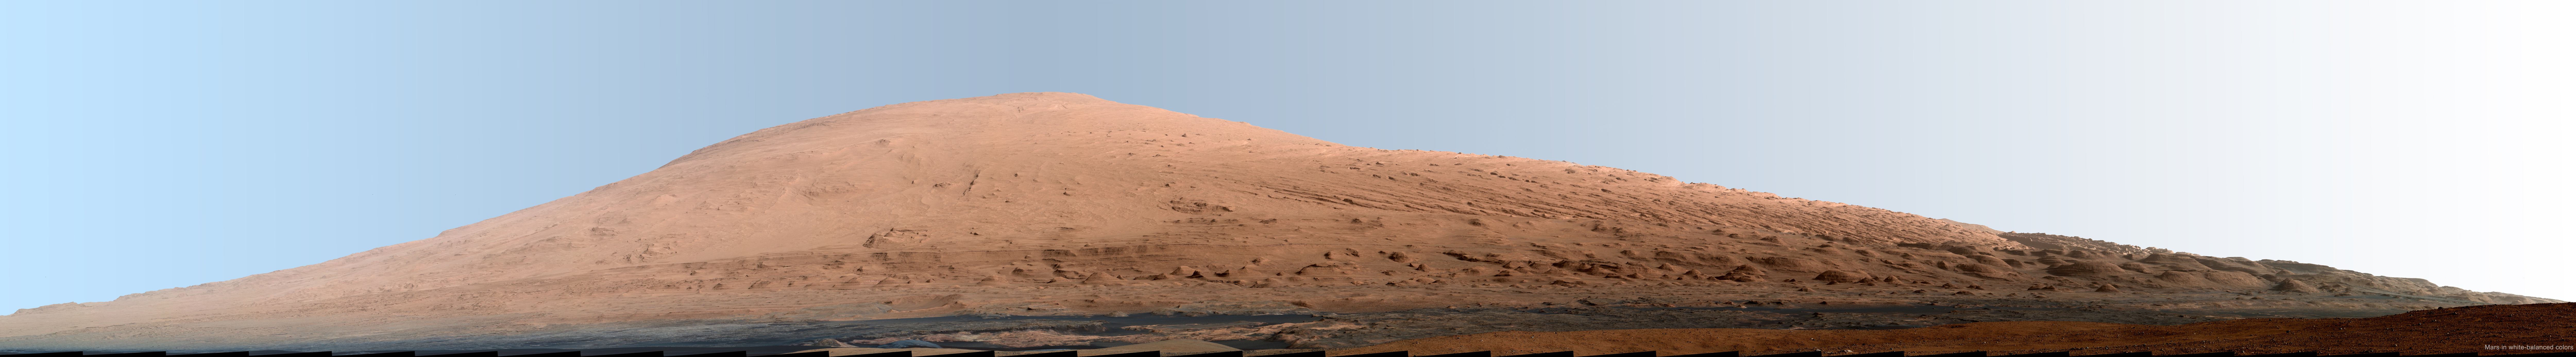

Mount Sharp Panorama in White-Balanced Colors

This mosaic of images from the Mast Camera (Mastcam) on NASA’s Mars rover Curiosity shows Mount Sharp in a white-balanced color adjustment that makes the sky look overly blue but shows the terrain as if under Earth-like lighting. White-balancing helps scientists recognize rock materials based on their experience looking at rocks on Earth. The Martian sky would look more of a butterscotch color to the human eye. White balancing yields an overly blue hue in images that have very little blue information, such as Martian landscapes, because the white balancing tends to overcompensate for the low inherent blue content.

Mount Sharp, also called Aeolis Mons, is a layered mound in the center of Mars’ Gale Crater, rising more than 3 miles (5 kilometers) above the crater floor, where Curiosity has been working since the rover’s landing in August 2012. Lower slopes of Mount Sharp are the major destination for the mission, though the rover will first spend many more weeks around a location called “Yellowknife Bay,” where it has found evidence of a past environment favorable for microbial life.

This mosaic was assembled from dozens of images from the 100-millimeter-focal-length telephoto lens camera mounted on the right side of the Mastcam instrument. The component images were taken during the 45th Martian day, or sol, of Curiosity’s mission on Mars (Sept. 20, 2012). The sky has been filled out by extrapolating color and brightness information from the portions of the sky that were captured in images of the terrain.

A raw-color version of the mosaic is available at PIA16769. Raw color shows the scene’s colors as they would look in a typical smart-phone camera photo.

Curiosity’s Mastcam was built and is operated by Malin Space Science Systems, San Diego.

NASA’s Jet Propulsion Laboratory, Pasadena, Calif., manages the Mars Science Laboratory Project and the mission’s Curiosity rover for NASA’s Science Mission Directorate in Washington. The rover was designed and assembled at JPL, a division of the California Institute of Technology in Pasadena.

Credit: NASA/JPL-Caltech/MSSS